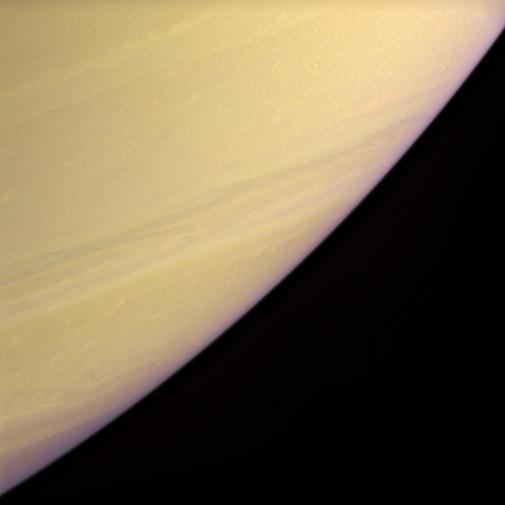

Deep Clouds

Twice as far from the Sun as Jupiter, Saturn’s colder temperatures mean that clouds form lower in its atmosphere. As a result, the visible cloud patterns — so striking on Jupiter — occur deeper inside Saturn, reducing their visibility in natural color views.

This enhanced-color view uses exaggerated contrast and intensity in order to make Saturn’s cloud bands easy to see. The latitude seen at the image center is approximately 60 degrees south of the equator.

Images taken in blue (BL2), green and red (CB1) polarized spectral filters were combined to create this enhanced-color view. The images were taken with the Cassini spacecraft narrow-angle camera on Dec. 7, 2005, at a distance of approximately 3.1 million kilometers (1.9 million miles) from Saturn. The image scale is 36 kilometers (22 miles) per pixel.

The Cassini-Huygens mission is a cooperative project of NASA, the European Space Agency and the Italian Space Agency. The Jet Propulsion Laboratory, a division of the California Institute of Technology in Pasadena, manages the mission for NASA’s Science Mission Directorate, Washington, D.C. The Cassini orbiter and its two onboard cameras were designed, developed and assembled at JPL. The imaging operations center is based at the Space Science Institute in Boulder, Colo.

Credit: NASA/JPL/Space Science Institute